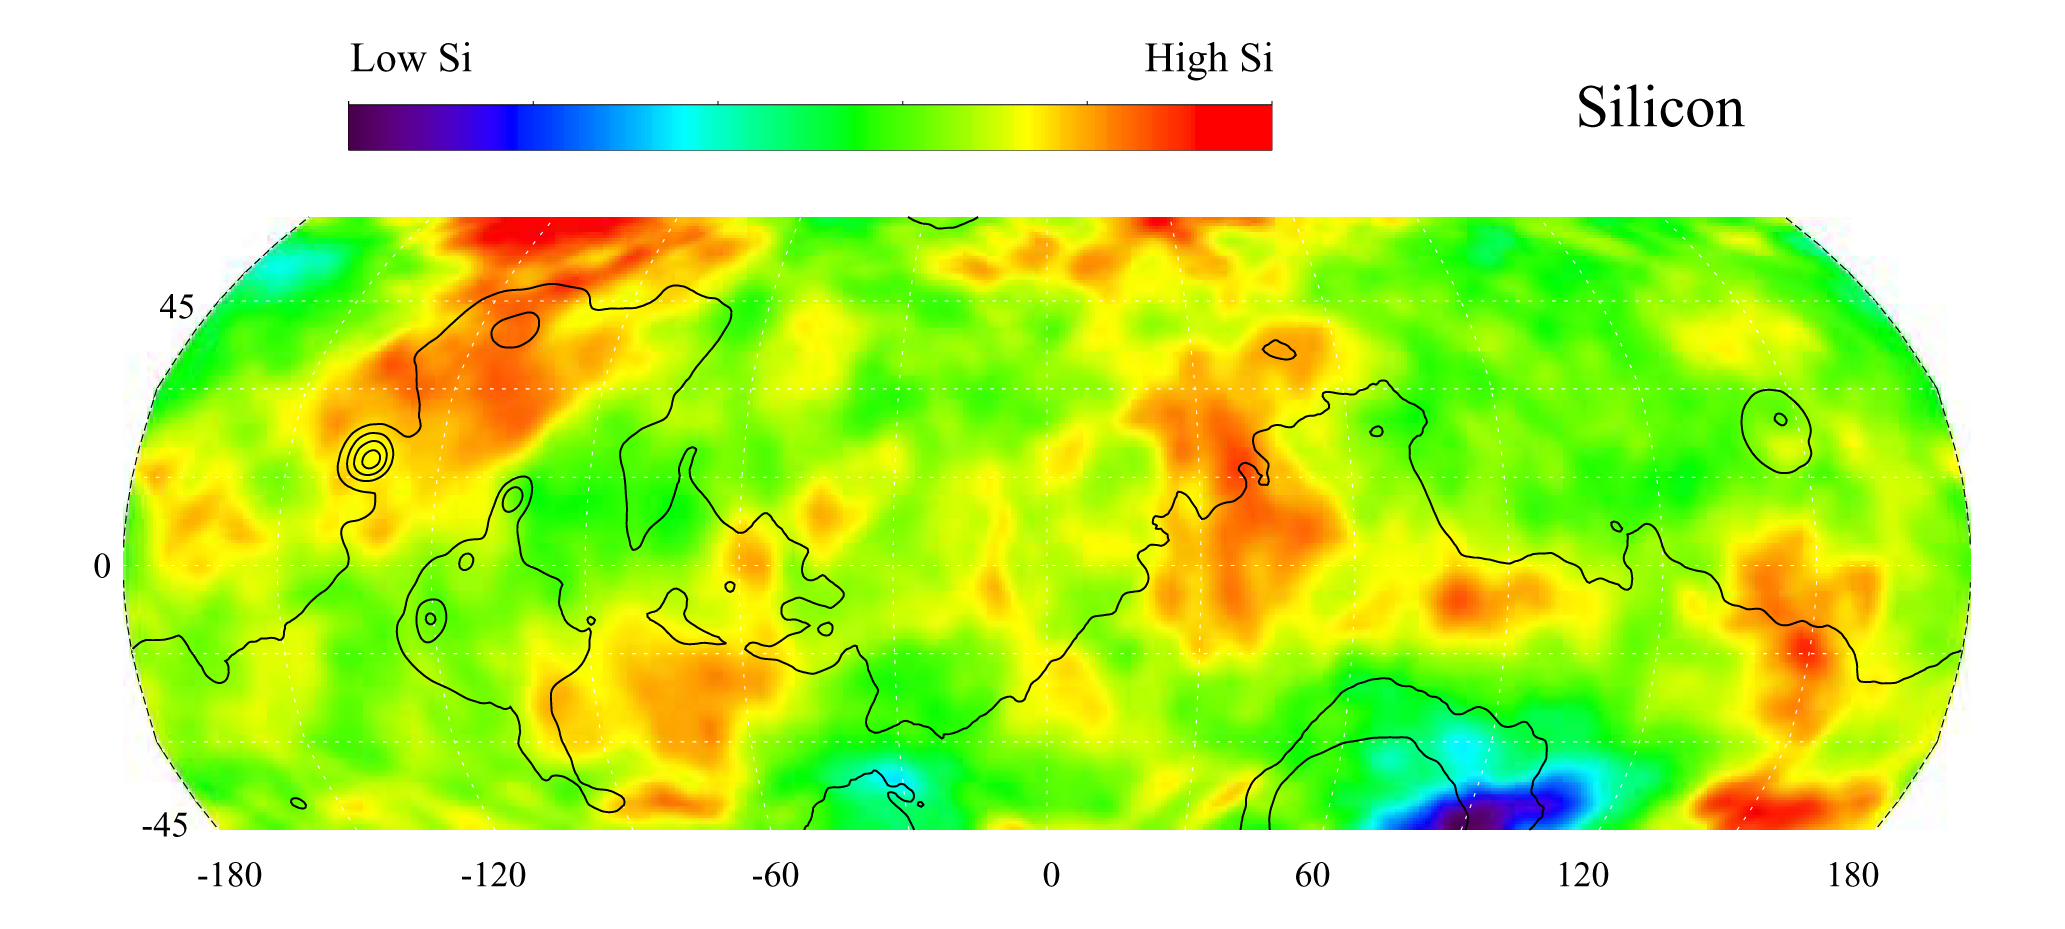

Map of Martian Silicon at Mid-Latitudes

This gamma ray spectrometer map of the mid-latitude region of Mars is based on gamma-rays from the element silicon. Silicon is one of the most abundant elements on the surface of both Mars and Earth (second only to oxygen). The most extensive region of highest silicon content, shown in red, is located in the high latitudes north of Tharsis (centered near 45 degrees latitude, -120 degrees longitude). The area of lowest silicon content, shown in blue, lies just to the east of the Hellas Basin (-45 degrees latitude, 90 degrees longitude). Contours of constant surface elevation are also shown. The long continuous contour line running from east to west marks the approximate separation of the younger lowlands in the north from the older highlands in the south.

NASA’s Jet Propulsion Laboratory manages the 2001 Mars Odyssey mission for NASA’s Office of Space Science, Washington, D.C. The gamma ray spectrometer was provided by the University of Arizona, Tucson. Lockheed Martin Astronautics, Denver, Colo., is the prime contractor for the project, and developed and built the orbiter. Mission operations are conducted jointly from Lockheed Martin and from JPL, a division of the California Institute of Technology in Pasadena.

Credit: NASA/JPL/University of Arizona